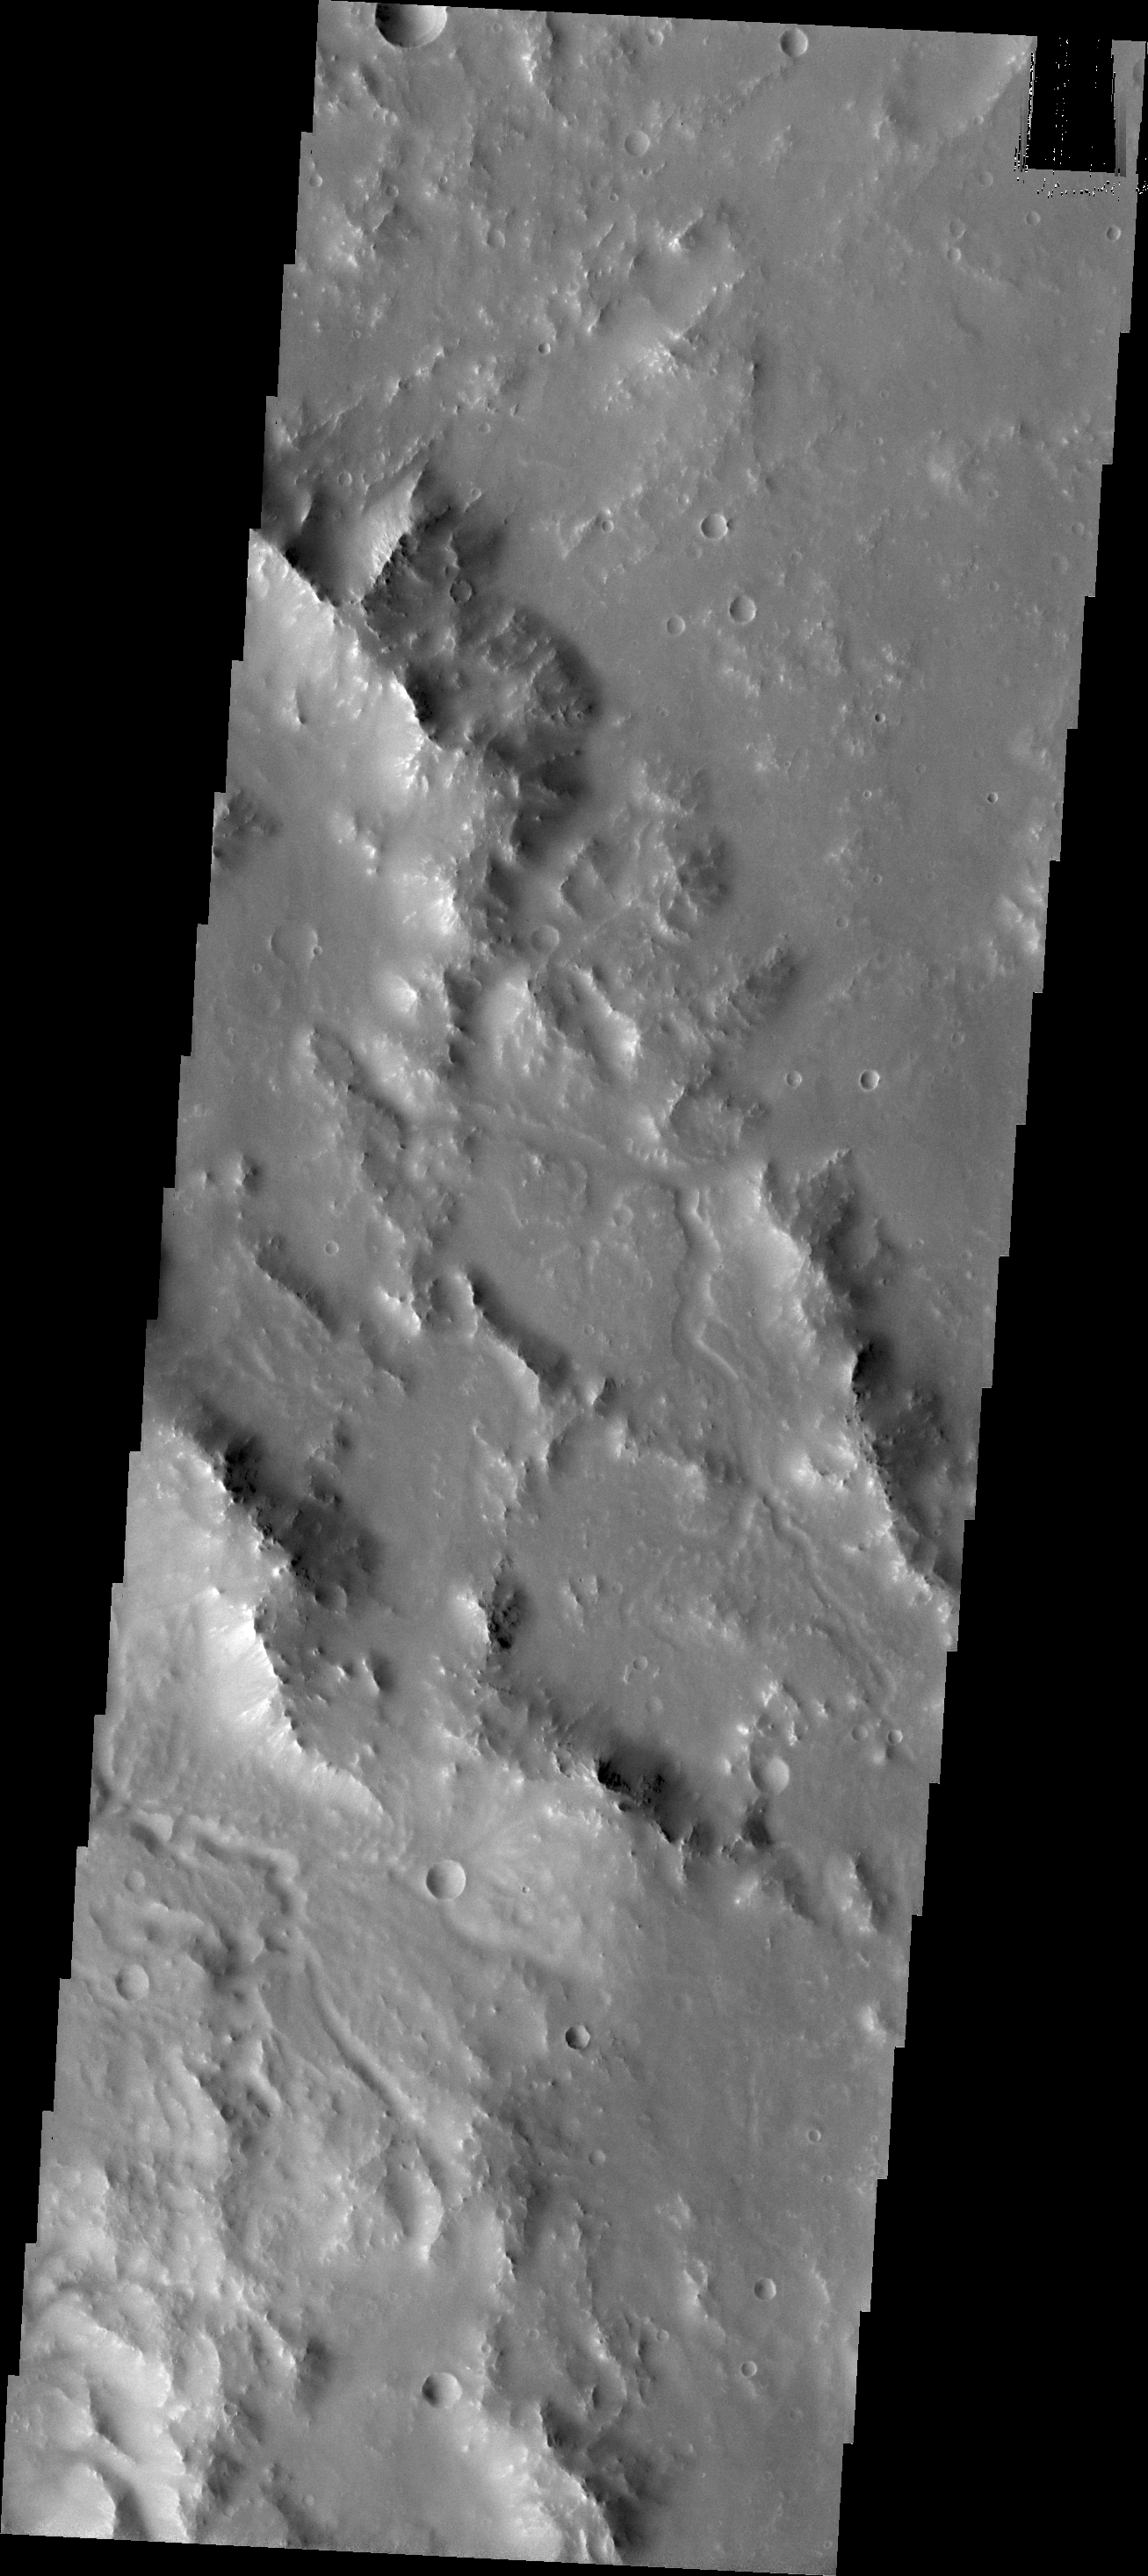

Channels in Noachis Terra

Small channels dissect the rim of Bakhuysen Crater in Noachis Terra.

Credit: NASA/JPL/ASU